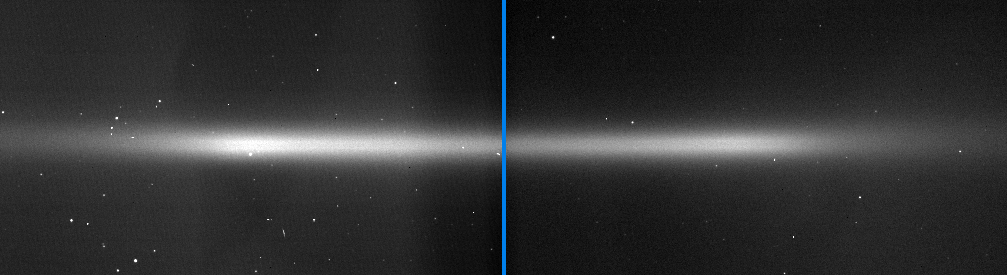

Double-Banded E Ring

Dramatic edge-on Cassini views of Saturn’s E ring, like these side-by-side images, reveal for the first time a double-banded structure. The structure is similar to that of Jupiter’s gossamer ring and to the bands of dust found within the solar system’s asteroid belt. Scientists believe that the E ring particles have their origins in the geysers erupting from the south polar of Enceladus.

The double-banded appearance exists because there are fewer particles close to the ring plane than 500 to 1,000 kilometers (300 to 600 miles) above and below. This circumstance can arise if the particles making up the ring encircle Saturn on inclined orbits with a very restricted range of inclinations.

This special condition might exist for two reasons. One possibility is that the particles being jetted out of Enceladus and injected into Saturn orbit may begin their journey around Saturn with a certain velocity, and consequently a restricted range of inclinations, with respect to the ring plane. Another is that the particles may begin with a large range of inclinations, but those orbiting very close to the ring plane get gravitationally scattered and removed from that region by the passage of Enceladus.

Scientists will continue to observe the E ring from various angles to confirm and understand the structure.

Most of the bright specks in the images are background stars, although a few are cosmic ray hits on the camera’s detector.

The two images were taken five hours apart on Dec. 1, 2005, when Cassini was approximately 1.9 million kilometers (1.2 million miles) from Saturn. The image scale on the sky at the distance of Saturn is about 220 kilometers (137 miles) per pixel.

The Cassini-Huygens mission is a cooperative project of NASA, the European Space Agency and the Italian Space Agency. The Jet Propulsion Laboratory, a division of the California Institute of Technology in Pasadena, manages the mission for NASA’s Science Mission Directorate, Washington, D.C. The Cassini orbiter and its two onboard cameras were designed, developed and assembled at JPL. The imaging operations center is based at the Space Science Institute in Boulder, Colo.

Credit: NASA/JPL/Space Science Institute